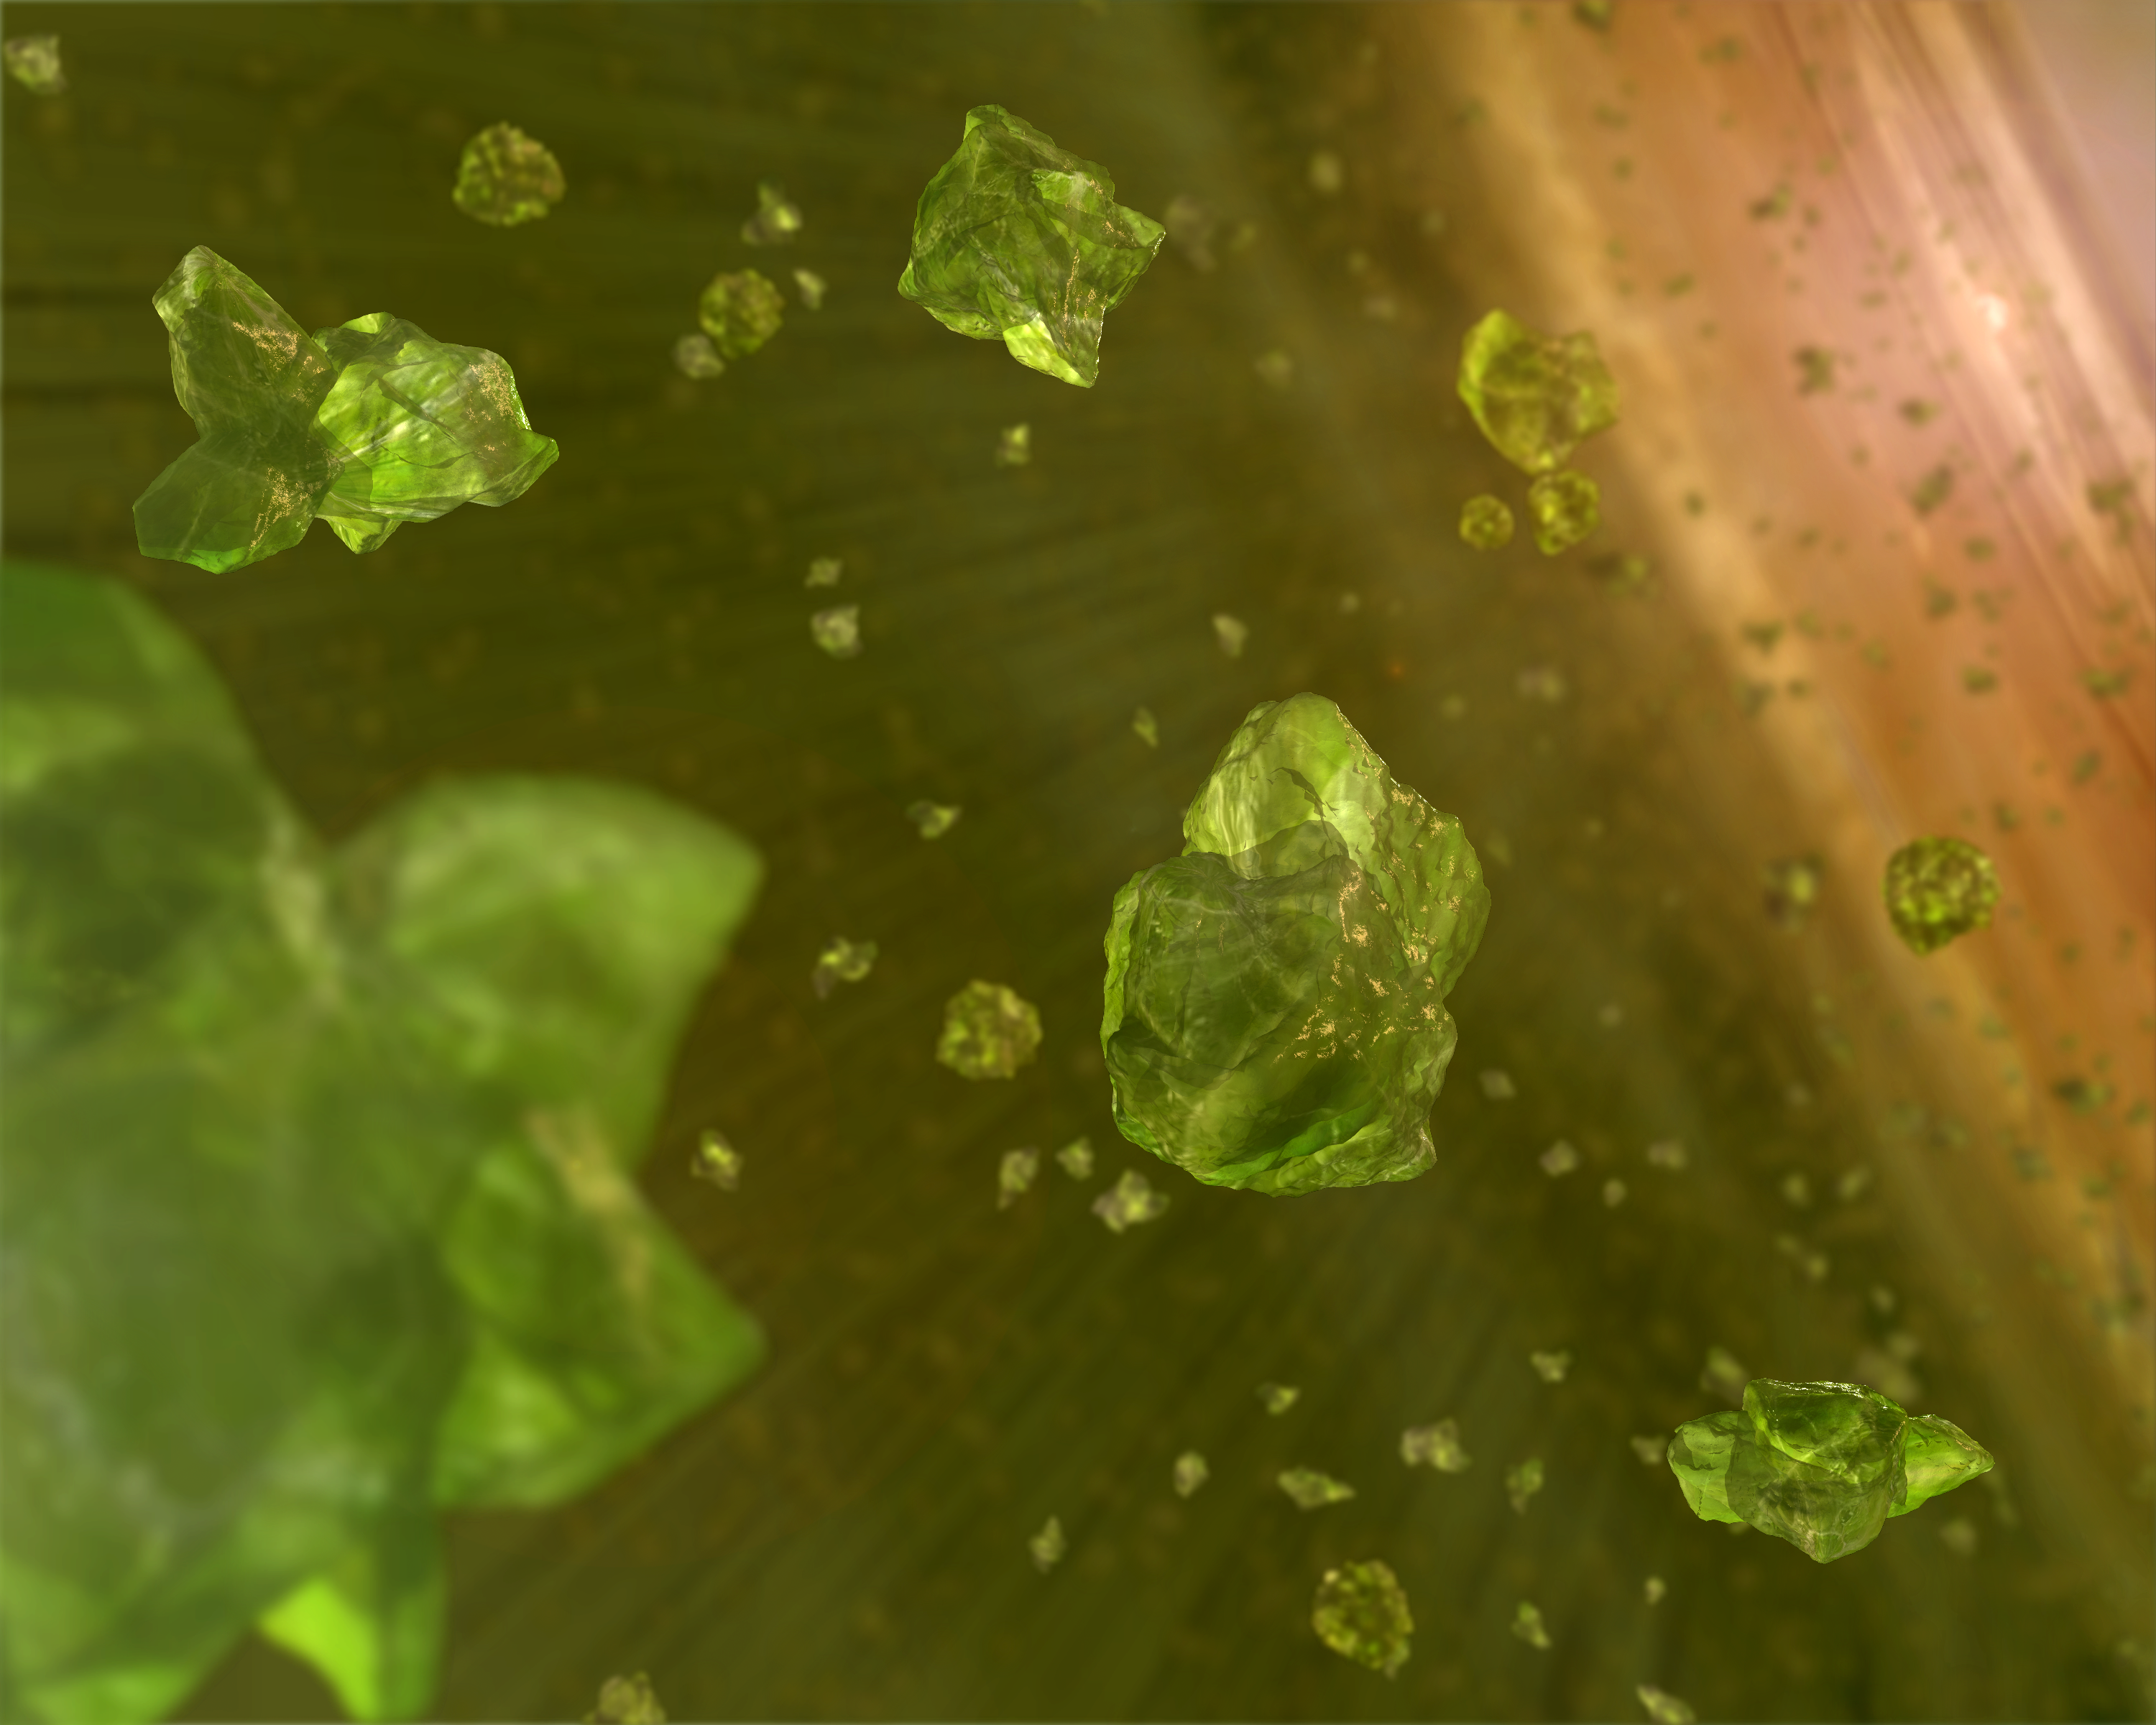

Sowing the Seeds of Planets? (Artist’s Concept)

Planet Clumps and Crystals around Brown Dwarfs

This artist’s concept shows microscopic crystals in the dusty disk surrounding a brown dwarf, or “failed star.” The crystals, made up of a green mineral found on Earth called olivine, are thought to help seed the formation of planets.

NASA’s Spitzer Space Telescope detected the tiny crystals circling around five brown dwarfs, the cooler and smaller cousins of stars. Though crystallized minerals have been seen in space before — in comets and around other stars — the discovery represents the first time the little gem-like particles have been spotted around confirmed brown dwarfs.

Astronomers believe planets form out of disks of dust that circle young brown dwarfs and stars. Over time, the various minerals making up the disks crystallize and begin to clump together. Eventually, the clumps collide and stick, building up mass like snowmen until planets are born.

About the Graph: Planet Clumps and Crystals around Brown Dwarfs
The graph of data from NASA’s Spitzer Space Telescope shows the spectra (middle four lines) of dusty disks around four brown dwarfs, or “failed stars,” located 520 light-years away in the Chamaeleon constellation. The data suggest that the dust in these disks is crystallizing and clumping together in what may be the birth of planets.

Spectra are created by breaking light apart into its basic components, like a prism turning sunlight into a rainbow. Their bumps represent the “fingerprints” or signatures of different minerals.

Here, the light green vertical bands highlight the spectral fingerprints of crystals made up primarily of a green silicate mineral found on Earth called olivine. As the graph illustrates, three of the four brown dwarfs possess these microscopic gem-like particles. For comparison, the spectra of dust between stars (top) and the comet Hale-Bopp (bottom) are shown. The comet has the tiny crystals, whereas the interstellar dust does not.

The broadening of these spectral features or bumps — seen here as you move down the graph – indicates silicate grains of increasing size.

Another analysis of this same data shows that some of the brown dwarfs’ dusty disks flare in their outer regions, while others are flattened. This flattening is correlated with increasing grain size, and probably occurs because the heavier dust grains are settling downward.

Together, these observations – of crystals, growing dust grains and flattened disks – provide strong evidence that the dust around these brown dwarfs is evolving into what might become planets. Prior to the findings, these first steps of planet formation were seen only in disks around stars, the brighter and bigger cousins to brown dwarfs.

Credit: NASA/JPL-Caltech